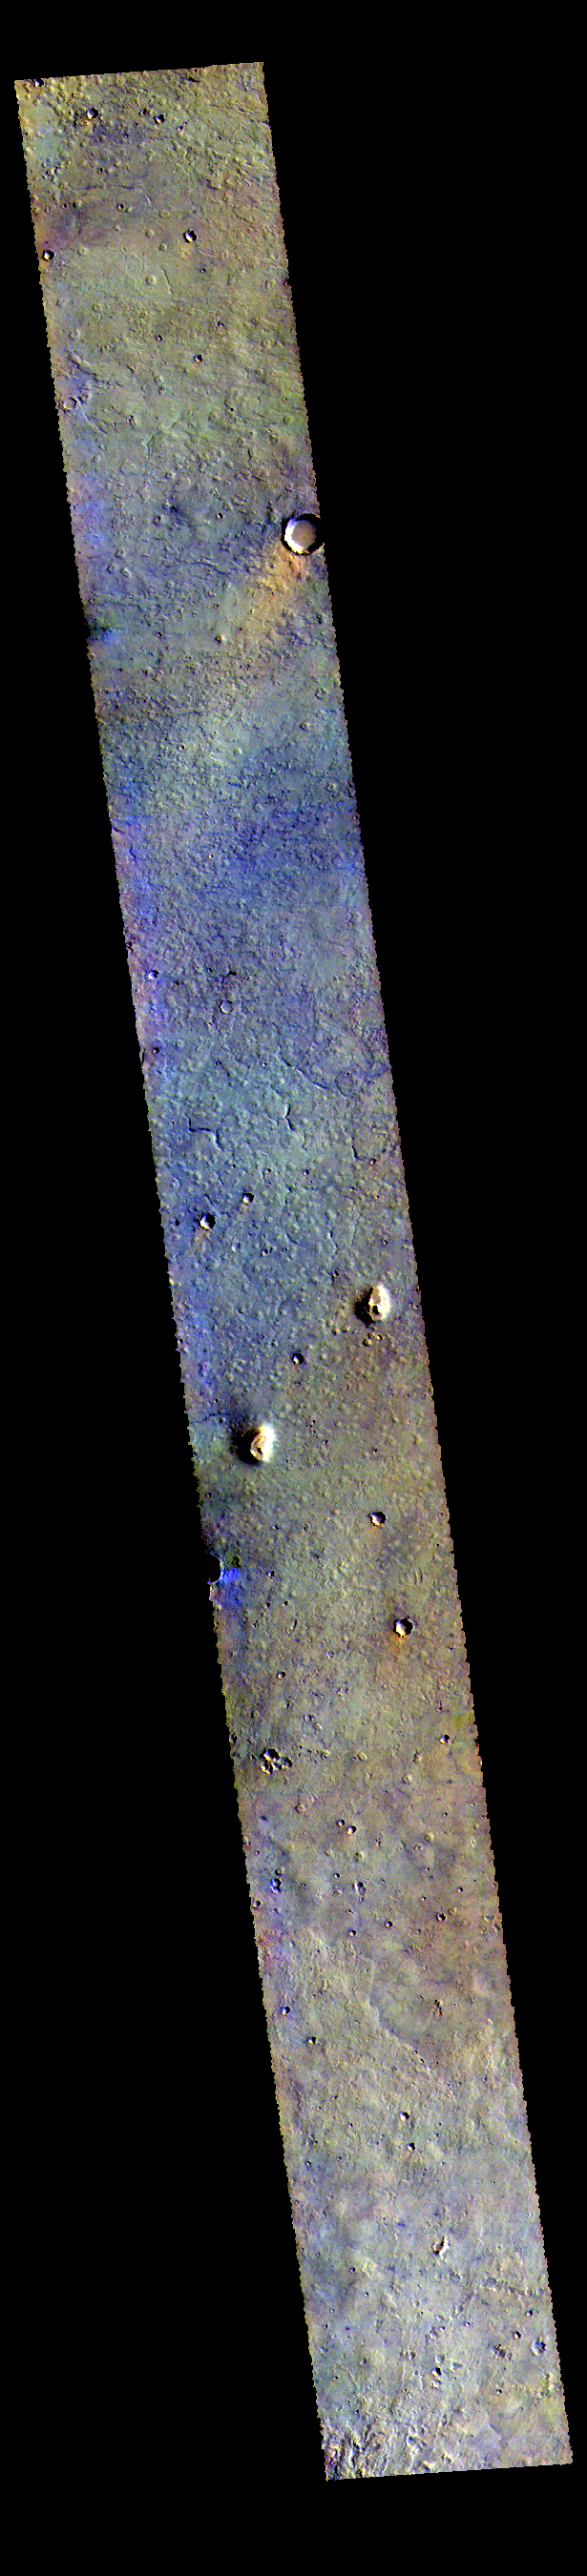

Northern Plains – False Color

Today’s VIS image is located in the plains between Chryse and Acidalia Planitias. Dark blue tones in this false color combination are usually created by basaltic sands. There appears to be surface sands in the middle of the image. The “orange” tail behind the crater towards the top of the image is created by wind action. Wind will both erode and deposit fine materials. The wind tail is the downward side of the crater. These features are termed windstreaks, and they help to understand the direction of wind. Both the windstreak and the surface sands indicate a dusty/sandy region confined to the central part of this image.

The THEMIS VIS camera contains 5 filters. The data from different filters can be combined in multiple ways to create a false color image. These false color images may reveal subtle variations of the surface not easily identified in a single band image.

Credit: NASA/JPL-Caltech/ASU